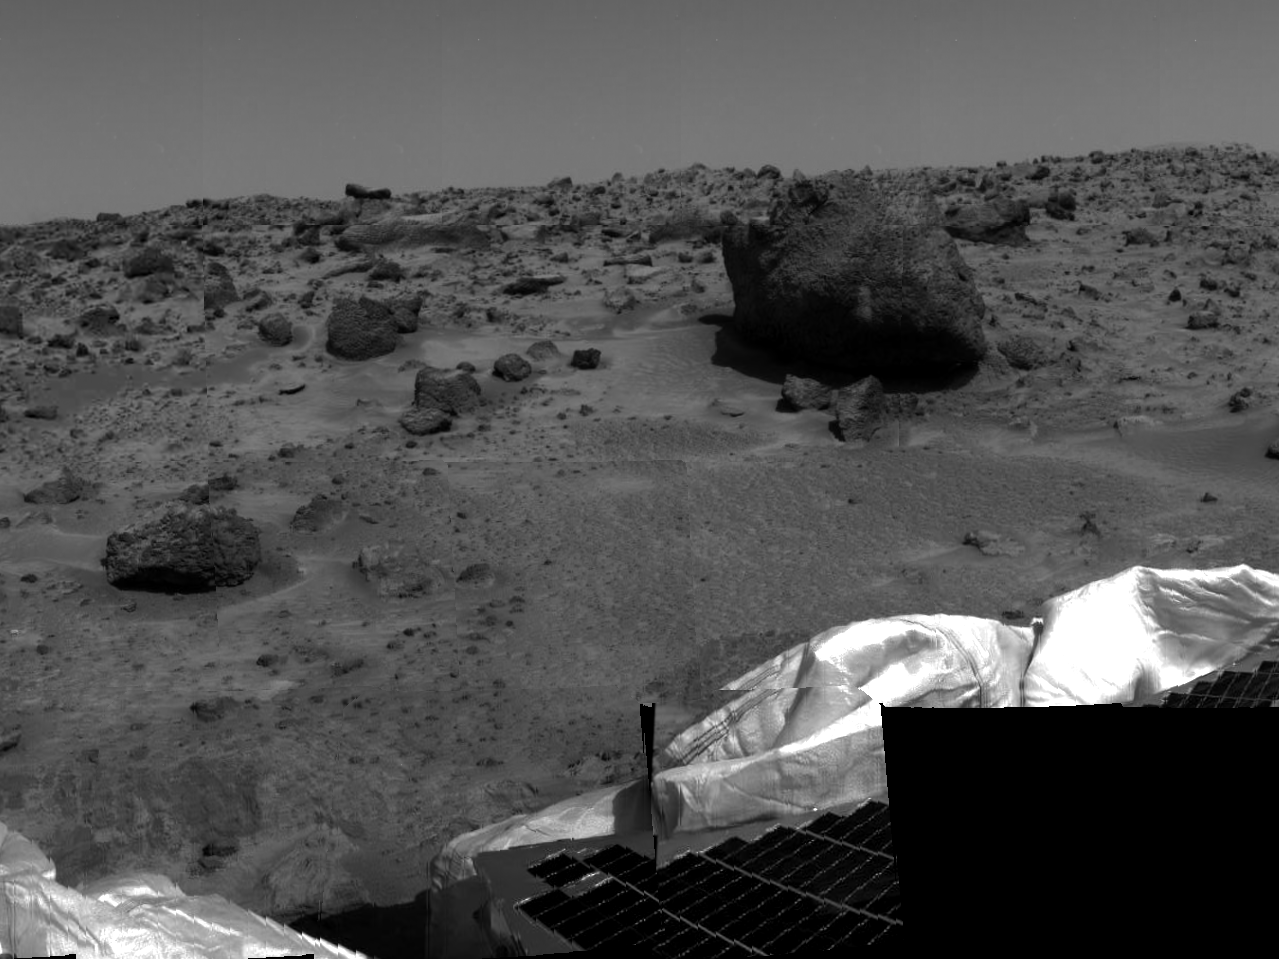

Soil and Rock “Yogi”

Several possible targets of study for rover Sojourner’s Alpha Proton X-Ray Spectrometer (APXS) instrument are seen in this image, taken by the Imager for Mars Pathfinder (IMP) on Sol 2. The smaller rock at left has been dubbed “Barnacle Bill,” while the larger rock at right, approximately 3-4 meters from the lander, is now nicknamed “Yogi.” Barnacle Bill is scheduled to be the first object of study for the APXS. Portions of a petal and deflated airbag are also visible at lower right.

Mars Pathfinder was developed and managed by the Jet Propulsion Laboratory (JPL) for the National Aeronautics and Space Administration. JPL is an operating division of the California Institute of Technology (Caltech). The Imager for Mars Pathfinder (IMP) was developed by the University of Arizona Lunar and Planetary Laboratory under contract to JPL. Peter Smith is the Principal Investigator.

Photojournal note: Sojourner spent 83 days of a planned seven-day mission exploring the Martian terrain, acquiring images, and taking chemical, atmospheric and other measurements. The final data transmission received from Pathfinder was at 10:23 UTC on September 27, 1997. Although mission managers tried to restore full communications during the following five months, the successful mission was terminated on March 10, 1998.

Credit: NASA/JPL